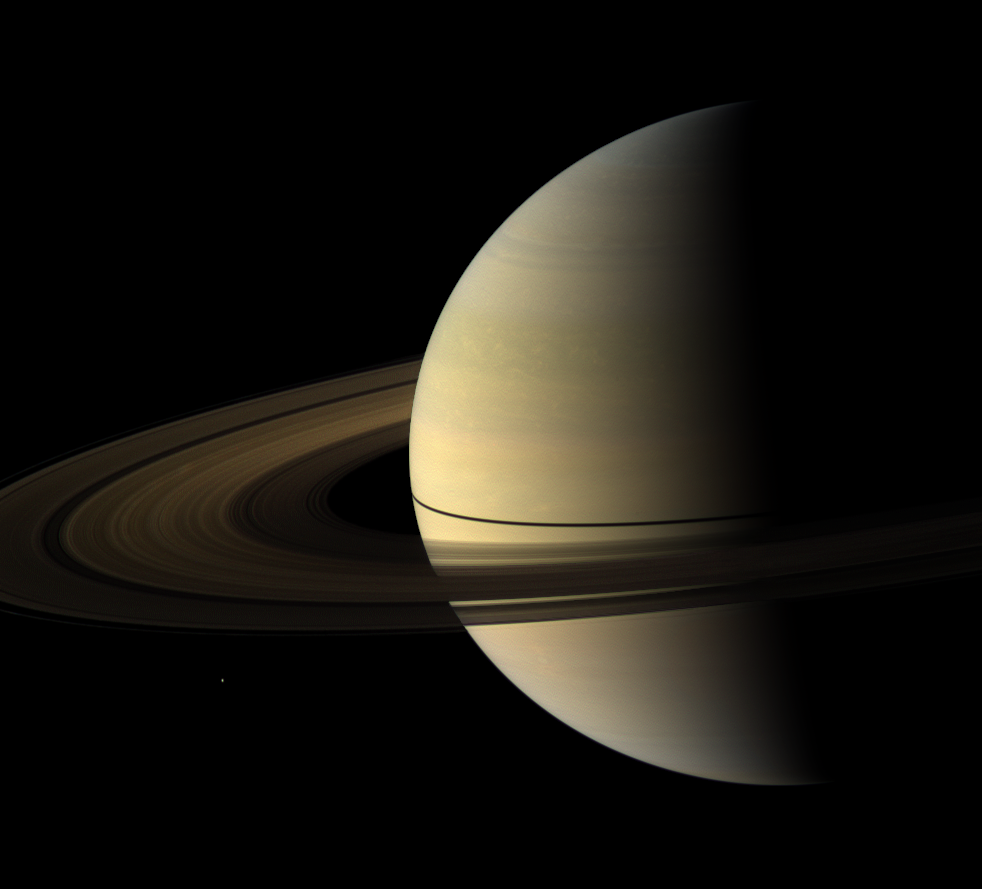

Post-Equinox Color

The Cassini spacecraft captured this natural color view of Saturn almost a month after the planet’s August 2009 equinox. The shadow cast on the planet by the rings remains narrow.

Spokes are visible on the B ring. To learn more about these ghostly radial structures, see PIA11144.

Mimas (396 kilometers, or 246 miles across) can be seen in the lower left. Mimas and the rings have been brightened relative to the planet to increase visibility.

The novel illumination geometry that accompanies equinox lowers the sun’s angle to the ringplane, significantly darkens the rings, and causes out-of-plane structures to look anomalously bright and cast shadows across the rings. These scenes are possible only during the few months before and after Saturn’s equinox, which occurs only once in about 15 Earth years. Before and after equinox, Cassini’s cameras have spotted not only the predictable shadows of some of Saturn’s moons (see PIA11657), but also the shadows of newly revealed vertical structures in the rings themselves (see PIA11665).

This view looks toward the northern, sunlit side of the rings from about 10 degrees above the ringplane.

The red, green and blue images that were mosaicked together to create this view were obtained with the Cassini spacecraft wide-angle camera on Sept. 4, 2009. The view was obtained at a distance of approximately 2.7 million kilometers (1.7 million miles) from Saturn and at a Sun-Saturn-spacecraft, or phase, angle of 92 degrees. Image scale is 156 kilometers (97 miles) per pixel.

The Cassini-Huygens mission is a cooperative project of NASA, the European Space Agency and the Italian Space Agency. The Jet Propulsion Laboratory, a division of the California Institute of Technology in Pasadena, manages the mission for NASA’s Science Mission Directorate, Washington, D.C. The Cassini orbiter and its two onboard cameras were designed, developed and assembled at JPL. The imaging operations center is based at the Space Science Institute in Boulder, Colo.

Credit: NASA/JPL/Space Science Institute